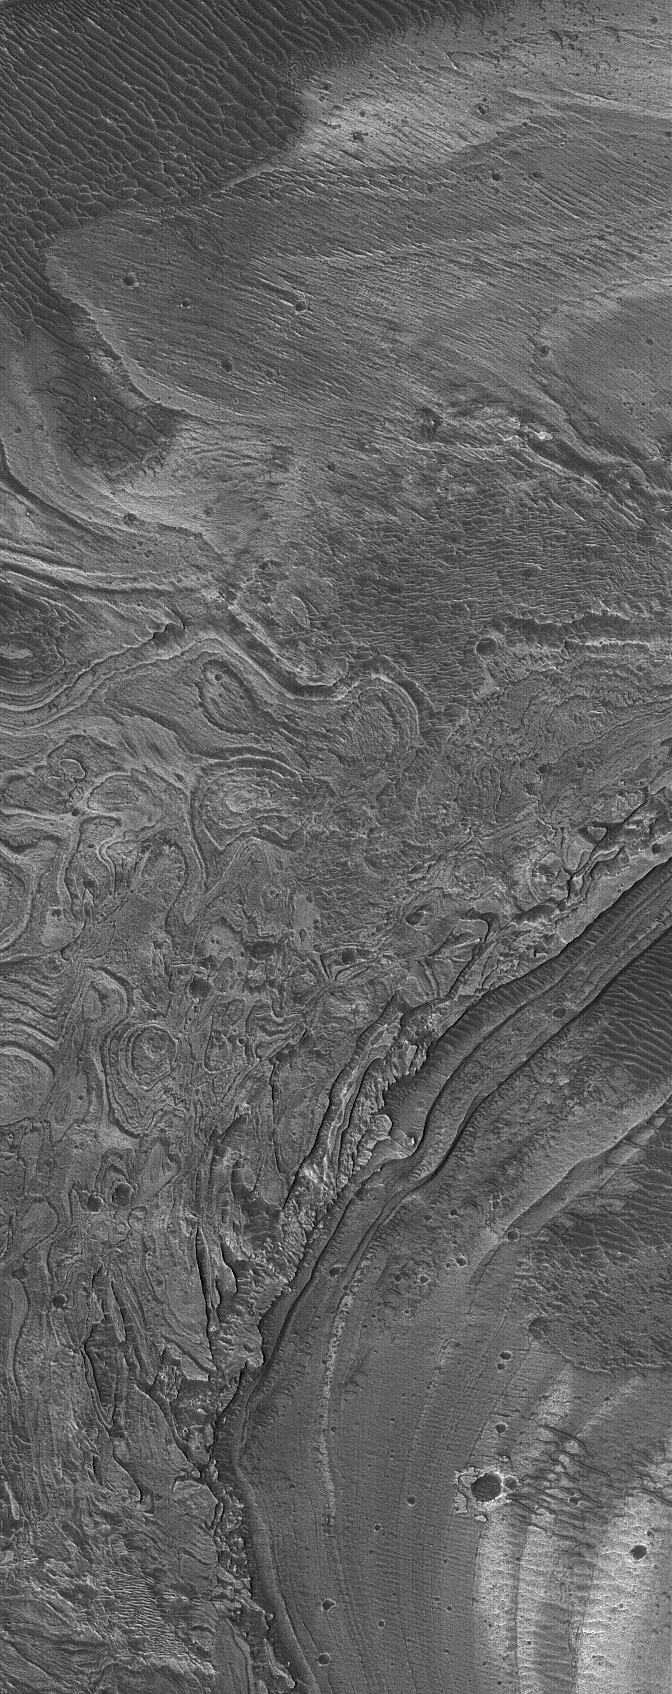

Melas Layers

10 July 2005
This Mars Global Surveyor (MGS) Mars Orbiter Camera (MOC) image shows complexly-eroded, layered, sedimentary rock outcrops in southern Melas Chasma, part of the vast Valles Marineris trough system. These rocks were originally deposited as sediment, perhaps in water, long ago.

Location near: 12.5°S, 73.3°W
Image width: ~3 km (~1.9 mi)
Illumination from: upper left
Season: Southern Spring

Credit: NASA/JPL/Malin Space Science Systems